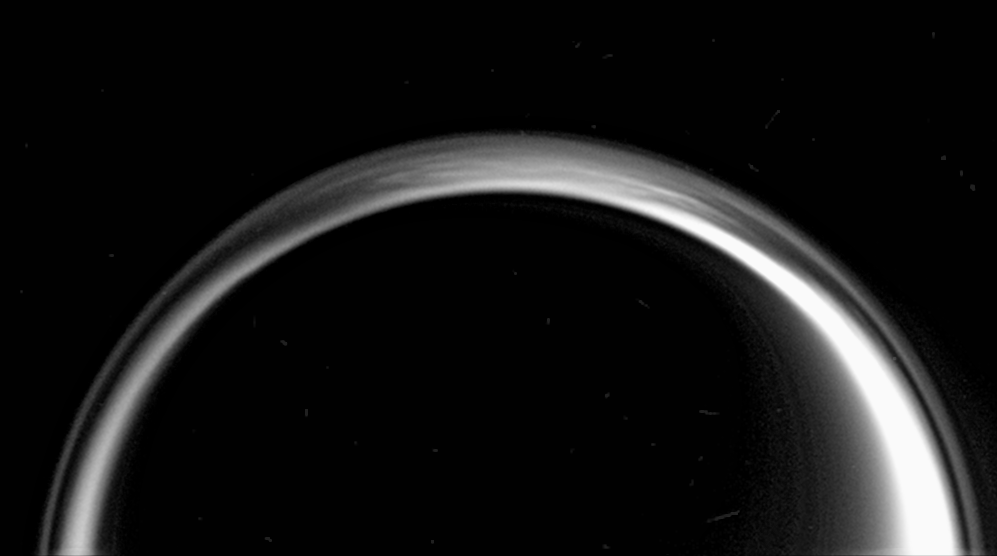

The Air Up There

This specially processed composite view reveals a tremendous amount of structure in the northern polar atmosphere of Titan. The hazes in Titan’s atmosphere are known to extend hundreds of kilometers above the surface.

Structure visible here could be due to multiple detached hazes, or waves in the atmosphere that propagate through stably stratified layers.

Ten images taken during a brief period were processed to enhance fine detail and then were combined to create this view.

North on Titan (5,150 kilometers, or 3,200 miles across) is up.

The images were taken in visible light with the Cassini spacecraft narrow-angle camera on Jan. 18, 2006 at a distance of approximately 2.2 million kilometers (1.4 million miles) from Titan and at a Sun-Titan-spacecraft, or phase, angle of 155 degrees. Image scale is 13 kilometers (8 miles) per pixel.

The Cassini-Huygens mission is a cooperative project of NASA, the European Space Agency and the Italian Space Agency. The Jet Propulsion Laboratory, a division of the California Institute of Technology in Pasadena, manages the mission for NASA’s Science Mission Directorate, Washington, D.C. The Cassini orbiter and its two onboard cameras were designed, developed and assembled at JPL. The imaging operations center is based at the Space Science Institute in Boulder, Colo.

Credit: NASA/JPL/Space Science Institute